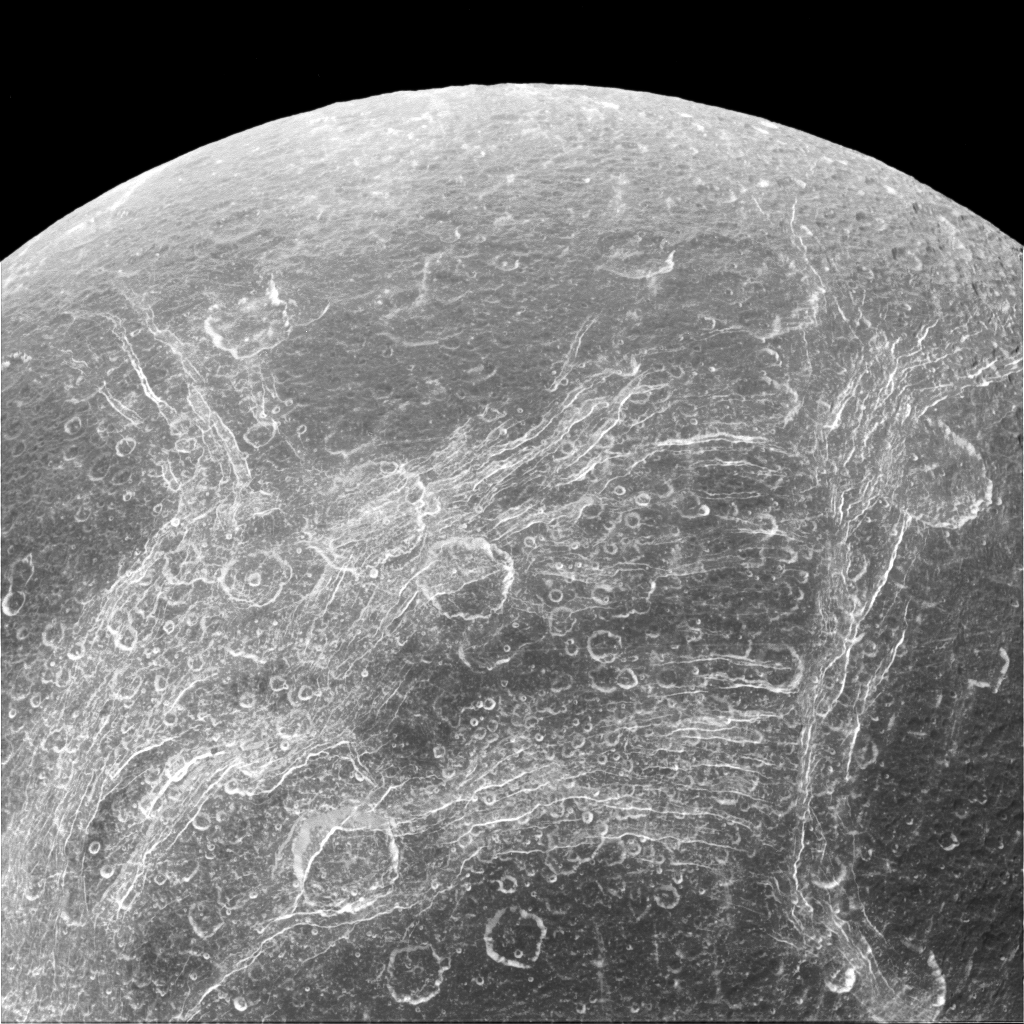

Chasms on Dione

While not bursting with activity like its sister satellite Enceladus, the surface of Dione is definitely not boring. Some parts of the surface are covered by linear features, called chasmata, which provide dramatic contrast to the round impact craters that typically cover moons.

The bright network of fractures on Dione (698 miles or 1123 kilometers across) was seen originally at poor resolution in Voyager images and was labeled as “wispy terrain.” The nature of this terrain was unclear until Cassini showed that they weren’t surface deposits of frost, as some had suspected, but rather a pattern of bright icy cliffs among myriad fractures. One possibility is that this stress pattern may be related to Dione’s orbital evolution and the effect of tidal stresses over time.

This view looks toward the trailing hemisphere of Dione. North on Dione is up. The image was taken in visible light with the Cassini spacecraft narrow-angle camera on April 11, 2015.

The view was acquired at a distance of approximately 68,000 miles (110,000 kilometers) from Dione. Image scale is 2,200 feet (660 meters) per pixel.

The Cassini mission is a cooperative project of NASA, ESA (the European Space Agency) and the Italian Space Agency. The Jet Propulsion Laboratory, a division of the California Institute of Technology in Pasadena, manages the mission for NASA’s Science Mission Directorate, Washington. The Cassini orbiter and its two onboard cameras were designed, developed and assembled at JPL. The imaging operations center is based at the Space Science Institute in Boulder, Colorado.

Credit: NASA/JPL-Caltech/Space Science Institute